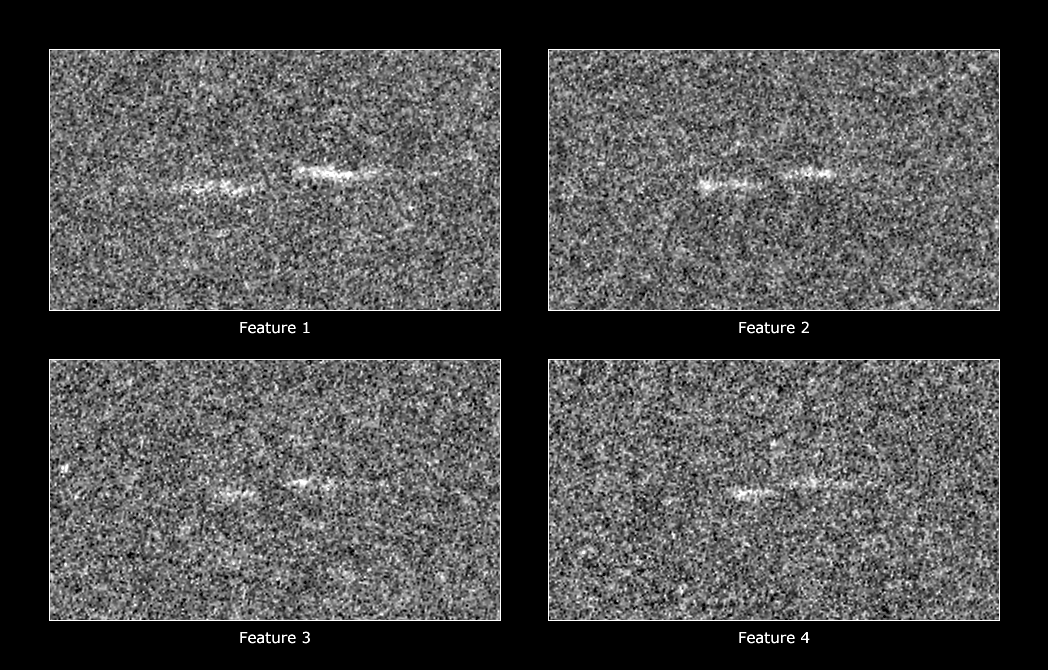

Four Propellers

These figures show four propeller-shaped structures discovered by the Cassini spacecraft in close-up images of Saturn’s A ring.

The propellers are about 5 kilometers (3 miles) long from tip to tip, and the radial offset (the “leading” dash is slightly closer to Saturn) is about 300 meters (1,000 feet). See PIA07791 and PIA07792 for additional images and information about these features.

The figures were cropped from two original Cassini spacecraft narrow-angle camera images and magnified for visibility. The images were then re-projected so that orbital motion is to the left and Saturn is up. The unseen moonlets lie in the center of each structure. The figures were cropped from two original Cassini spacecraft narrow-angle camera images, taken during Saturn orbit insertion on July 1, 2004, and magnified for visibility.

The Cassini-Huygens mission is a cooperative project of NASA, the European Space Agency and the Italian Space Agency. The Jet Propulsion Laboratory, a division of the California Institute of Technology in Pasadena, manages the mission for NASA’s Science Mission Directorate, Washington, D.C. The Cassini orbiter and its two onboard cameras were designed, developed and assembled at JPL. The imaging operations center is based at the Space Science Institute in Boulder, Colo.

Credit: NASA/JPL/Space Science Institute